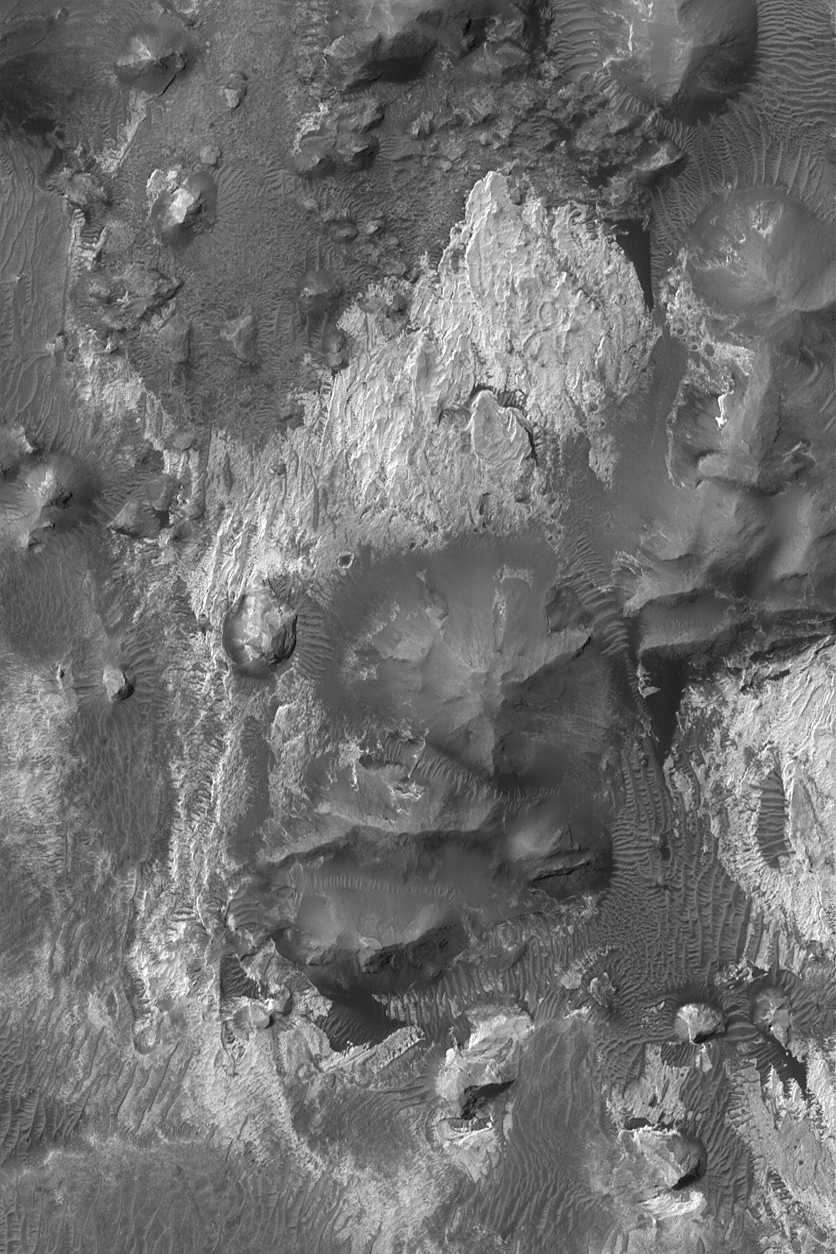

Outcrops In Aram Chaos

16 October 2004
Aram Chaos is the name of an approximately 275 km (171 mi) diameter impact crater near Ares Vallis, roughly half way between the Mars Exploration Rover, Opportunity, site in Meridiani Planum and the easternmost troughs of the Valles Marineris. The Aram Chaos crater is partially filled with a thick accumulation of layered rock. Erosion has exposed light- and dark-toned rock materials in the basin. This Mars Global Surveyor (MGS) Mars Orbiter Camera (MOC) image shows a small area exhibiting some of the rock outcrops in Aram Chaos. The light-toned rocks may be sedimentary in origin. This image is located near 4.0°N, 20.6°W, and covers an area about 3 km (1.9 mi) wide. Sunlight illuminates the scene from the upper left.

Credit: NASA/JPL/Malin Space Science Systems